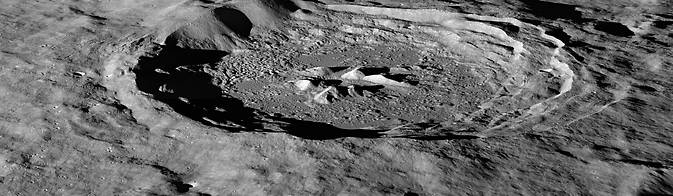

NASA's LRO Discovers Lunar Hydrogen More Abundant on Moon's Pole-Facing Slopes

Space travel is difficult and expensive – it would cost thousands of dollars to launch a bottle of water to the moon. The recent discovery of hydrogen-bearing molecules, possibly including water, on the moon has explorers excited because these deposits could be mined if they are sufficiently abundant, sparing the considerable expense of bringing water from Earth. Lunar water could be used for drinking or its components – hydrogen and oxygen – could be used to manufacture important products on the surface that future visitors to the moon will need, like rocket fuel and breathable air. Recent observations by NASA's Lunar Reconnaissance Orbiter (LRO) spacecraft indicate these deposits may be slightly more abundant on crater slopes in the southern hemisphere that face the lunar South Pole. "There’s an average of about 23 parts-per-million-by-weight (ppmw) more hydrogen on Pole-Facing Slopes (PFS) than on Equator-Facing Slopes (EFS)," said Timothy McClanahan of NASA's Goddard Space Flight Center in Greenbelt, Maryland. This is the first time a widespread geochemical difference in hydrogen abundance between PFS and EFS on the moon has been detected. It is equal to a one-percent difference in the neutron signal detected by LRO's Lunar Exploration Neutron Detector (LEND) instrument. McClanahan is lead author of a paper about this research published online October 19 in the journal Icarus.

Credit: NASA/GSFC/Arizona State University